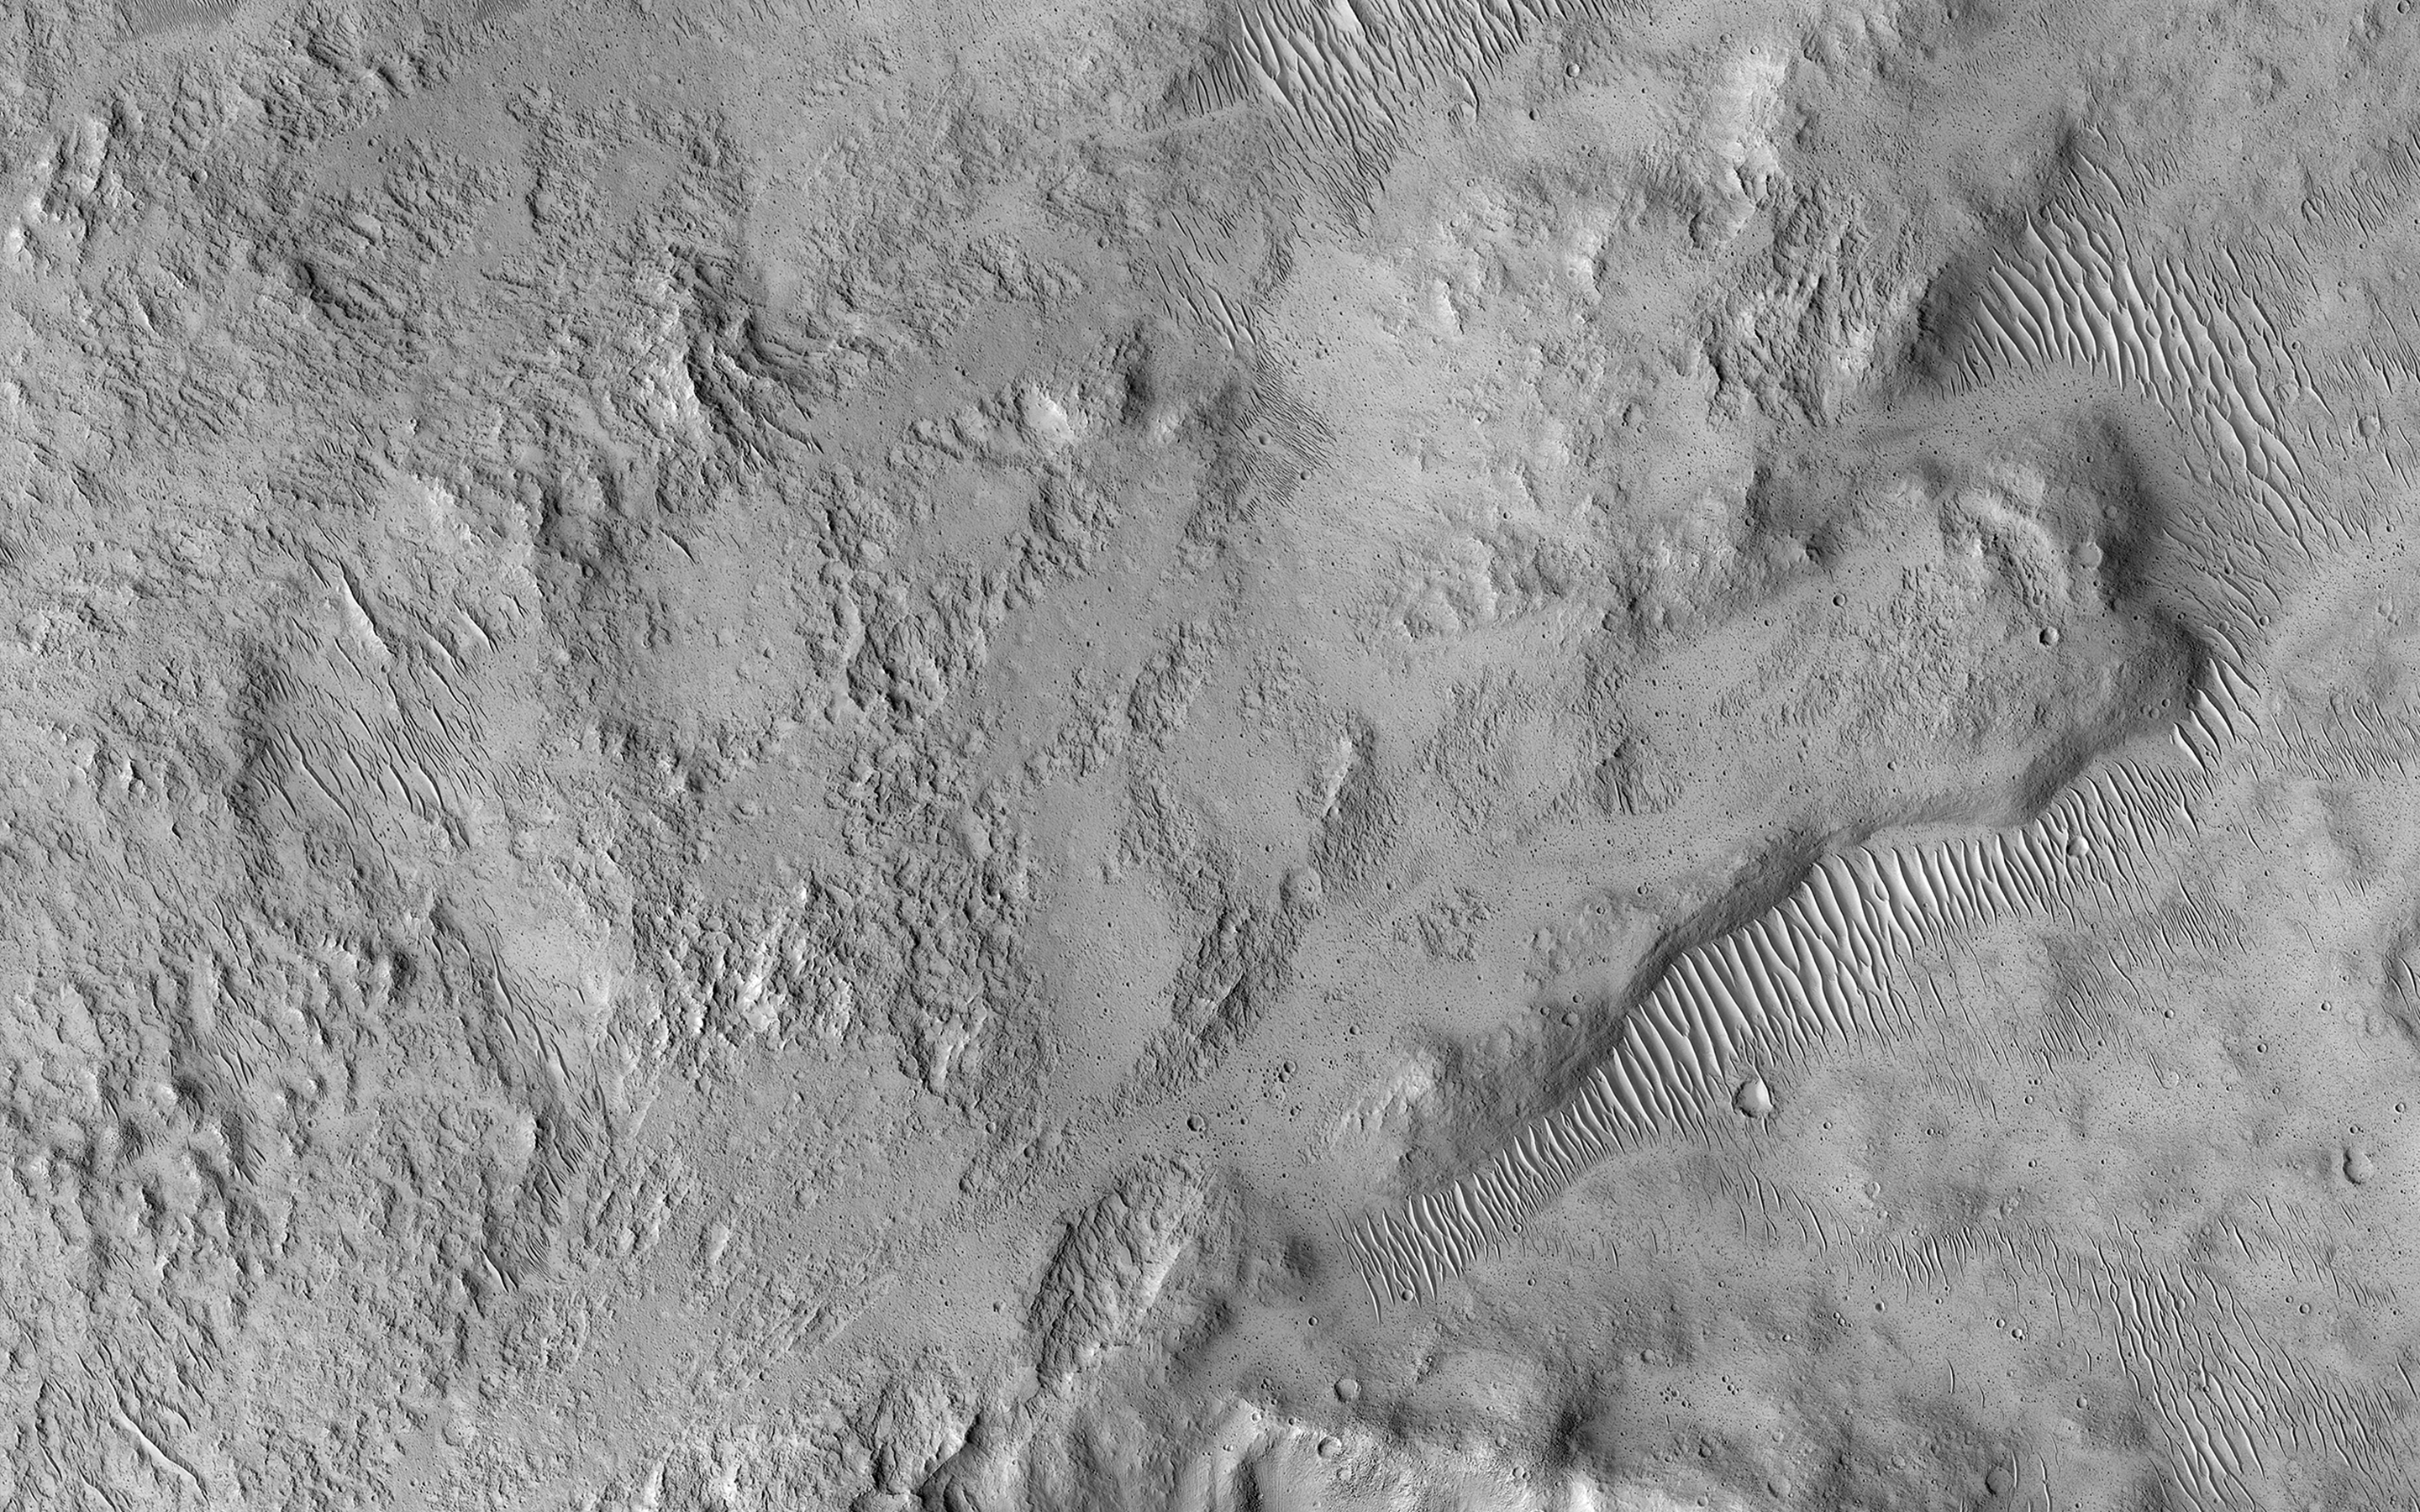

Muddy Ejecta Flow

This small 2 kilometer-wide crater was sitting around, minding its own business when a meteoroid struck the ground just to the west and created a new, larger crater almost 10 kilometers in diameter (not pictured).

The ejecta spraying out of the new crater landed back on the ground and then continued to flow away from the new crater, and the smaller crater was in the way of that muddy flow. You can see where much of the muddy material flowed around the crater’s uplifted rim and forms a squiggly ridge, but you can also see where the mud flow slid over the rim and ponded down in the bottom of the crater.

One question we don’t know the answer to is: “how wet was the muddy ejecta?” Ongoing observations like this and laboratory-based experiments are trying to find the answer to that question.

This image also illustrates a common theme in geology, namely, the law of superposition. Because the crater has been affected by ejecta from the larger crater to the west, the small crater had to be there first and then the second, larger crater and its ejecta had to form. This allows planetary geologists to decipher the relative ages of different landforms. Because a central goal of geology is to understand past events from present-day clues, geology is sometimes compared to forensic science.

This is a stereo pair with ESP_037612_1940.

The University of Arizona, Tucson, operates HiRISE, which was built by Ball Aerospace & Technologies Corp., Boulder, Colo. NASA’s Jet Propulsion Laboratory, a division of Caltech in Pasadena, California, manages the Mars Reconnaissance Orbiter Project for NASA’s Science Mission Directorate, Washington.

Credit: NASA/JPL-Caltech/Univ. of Arizona